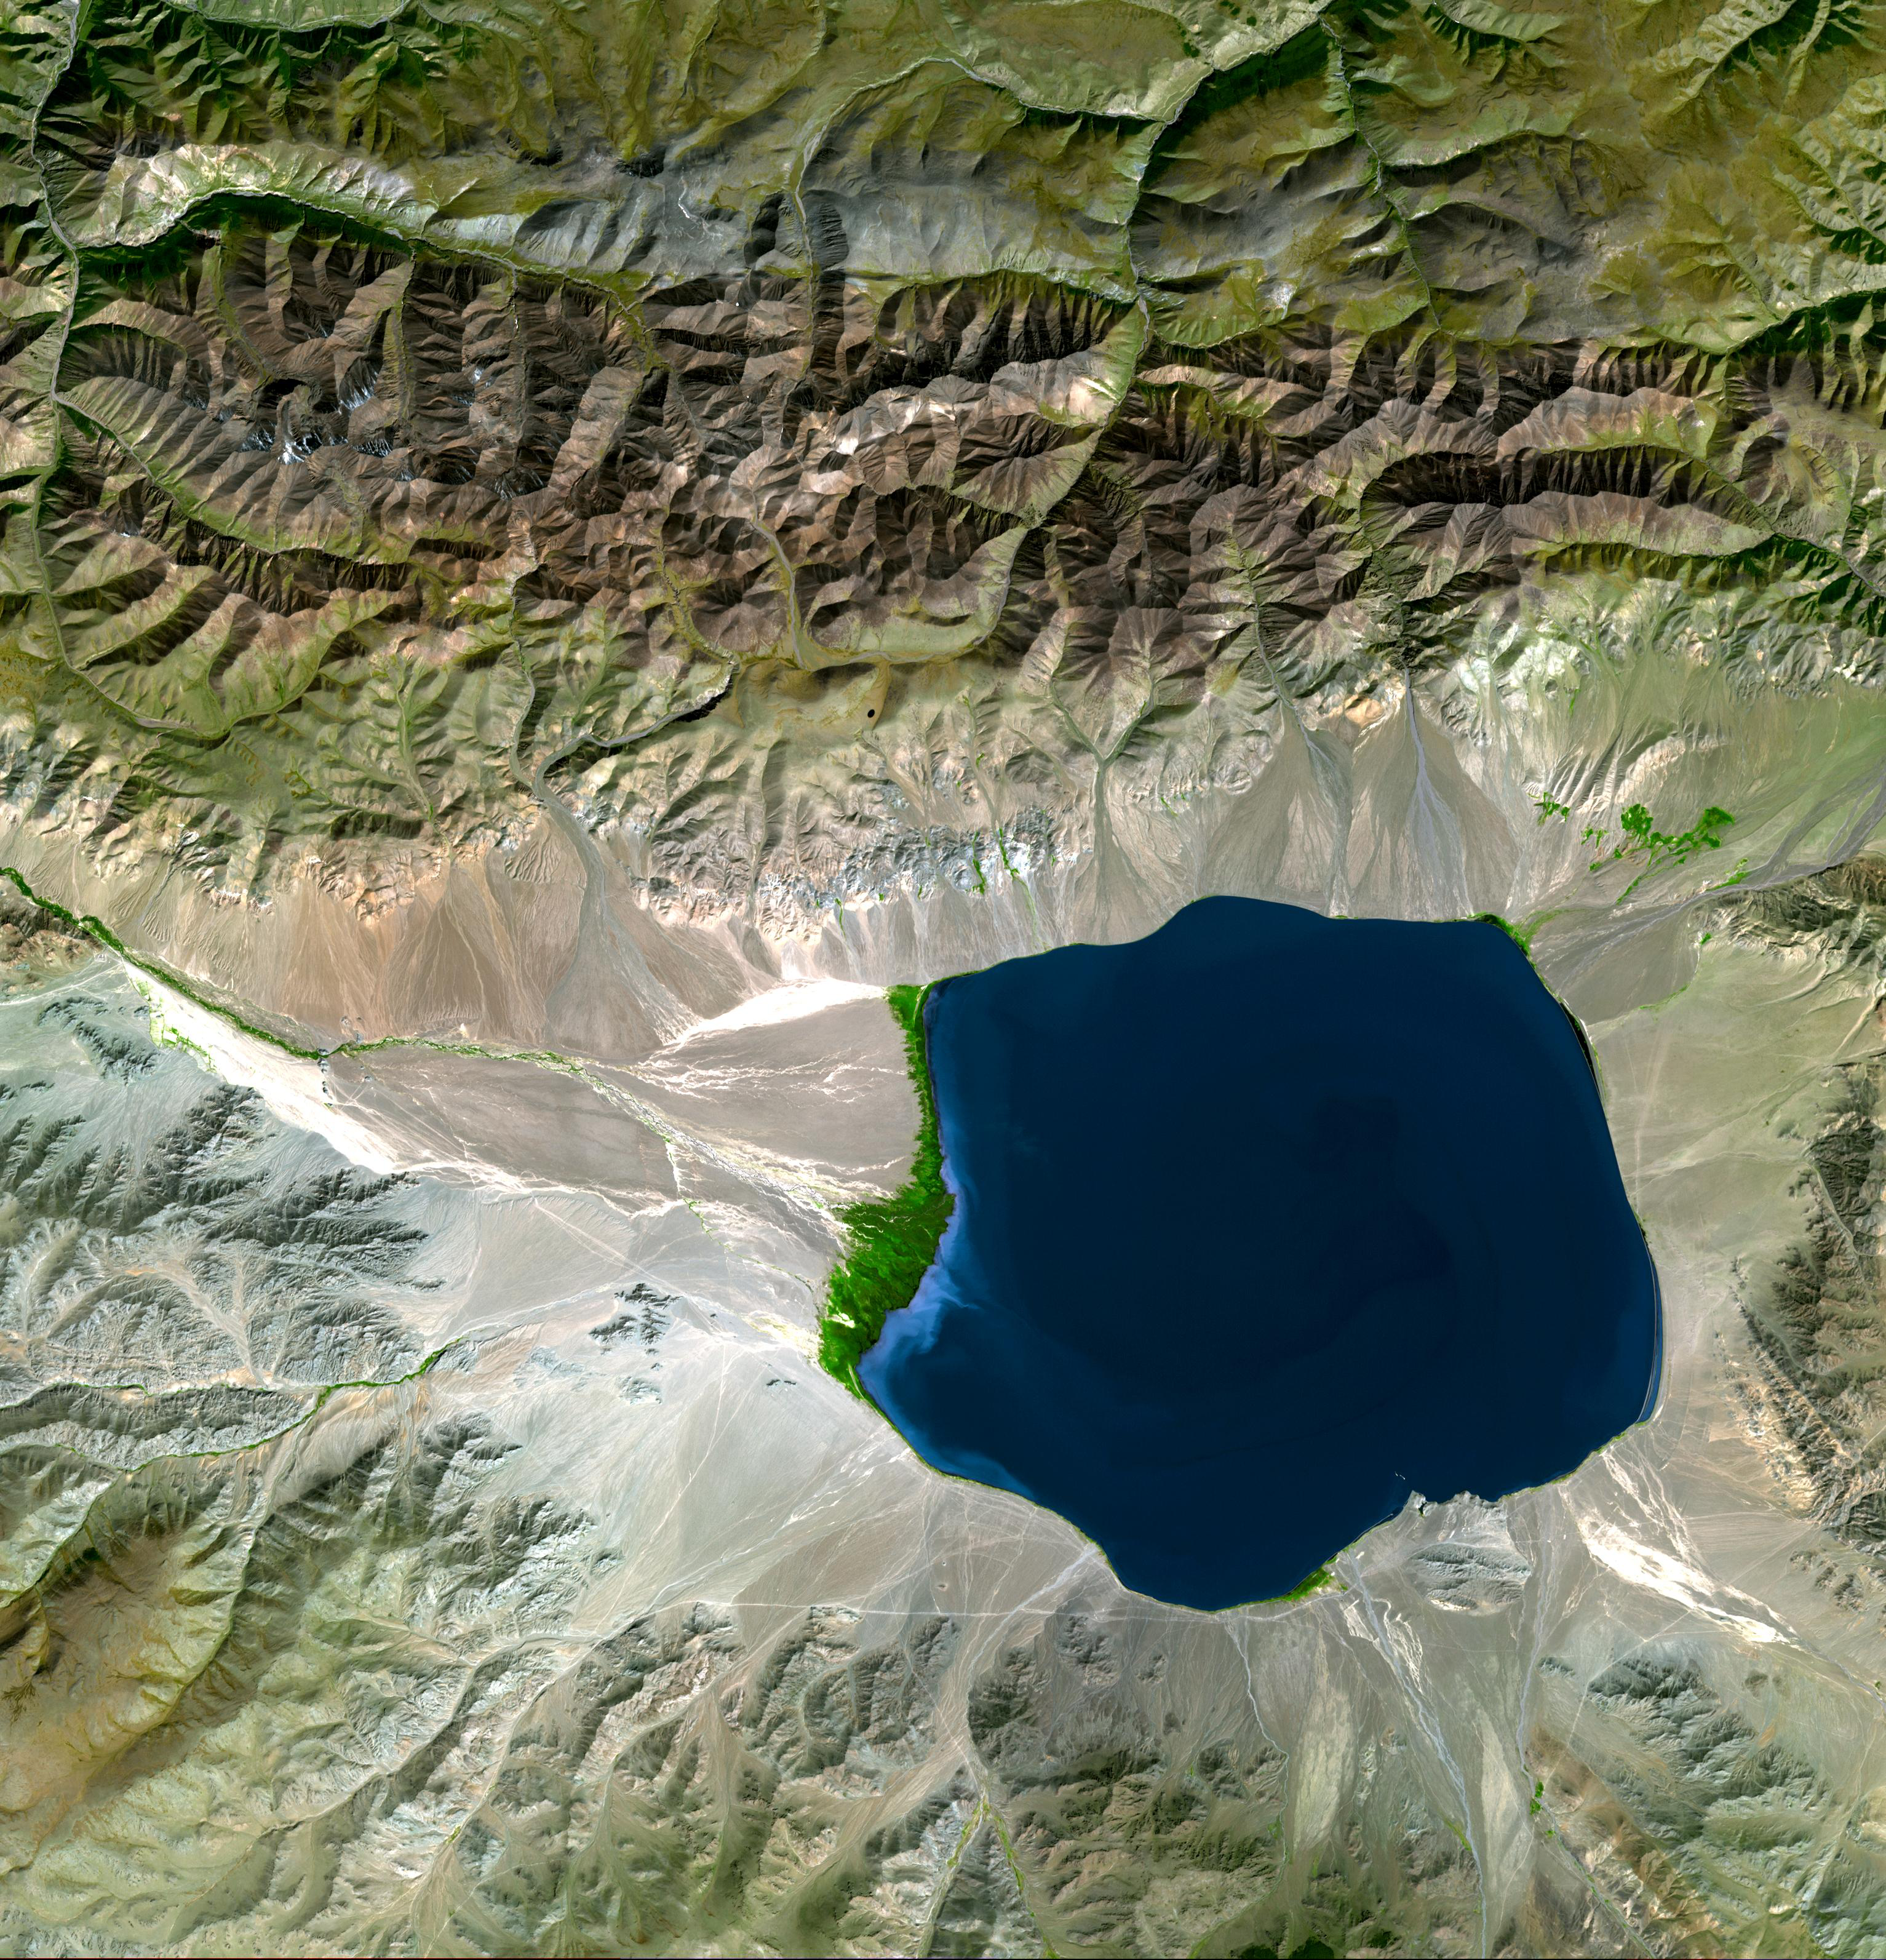

Uvs Nuur, Mongolia

The Uvs Nuur Basin in Mongolia and the Russian Federation is the northernmost of the enclosed basins of Central Asia. It takes its name from Uvs Nuur Lake, a large, shallow and very saline lake, very important for migrating birds. Inscribed as a UNESCO World Heritage Site in 2003, the site is made up of twelve protected areas representing major biomes of eastern Eurasia. The steppe ecosystem supports a rich diversity of birds and the desert is home to a number of rare gerbil, jerboas and the marbled polecat. The mountains are an important refuge for the endangered snow leopard, mountain sheep, and the Asiatic ibex.

The image covers an area of 46 x 47.8 km, was acquired on September 4, 2001, and is located near 50.3 degrees north latitude, 90.7 degrees east longitude.

The U.S. science team is located at NASA’s Jet Propulsion Laboratory, Pasadena, Calif. The Terra mission is part of NASA’s Science Mission Directorate.

Credit: NASA/GSFC/METI/ERSDAC/JAROS, and U.S./Japan ASTER Science Team